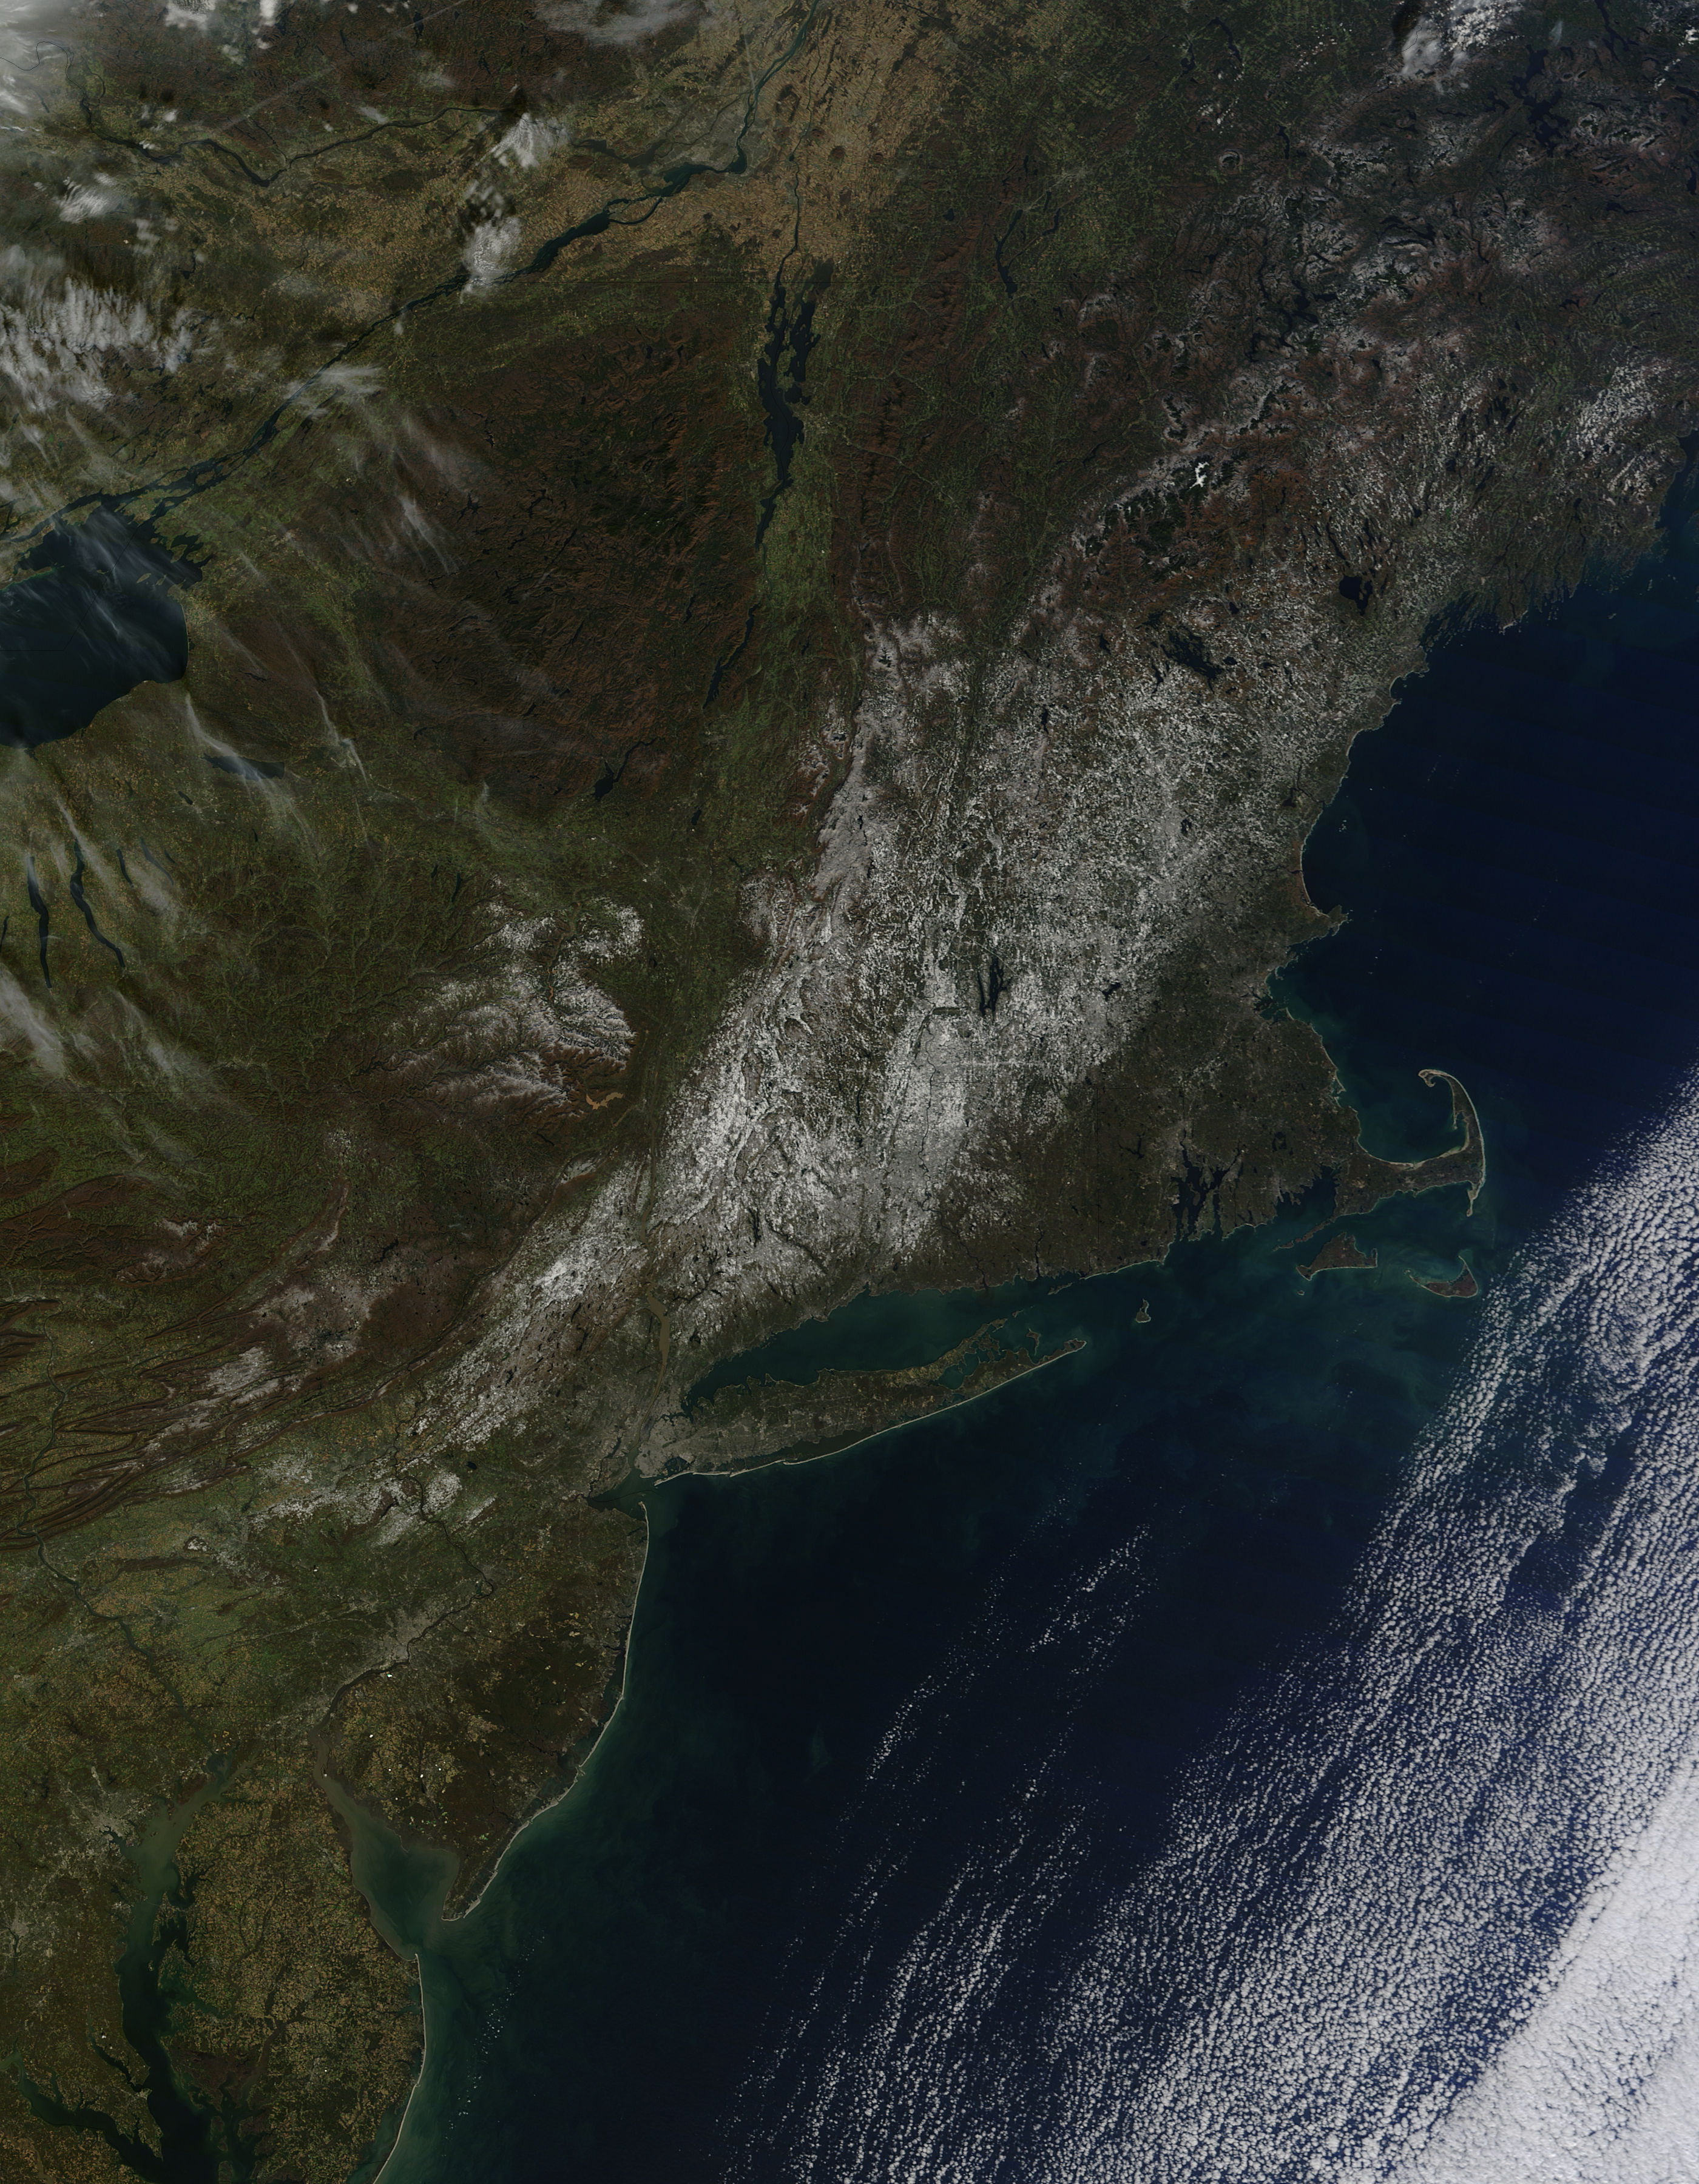

Satellite Sees Remaining Northeast Snowfall, Connecticut Still Recovering

Last weekend's late October snow may have melted in Maryland, Delaware, parts of Pennsylvania and New Jersey, but residents in north central Connecticut are still dealing with the effects of the storm. According to Connecticut Light and Power, 430,868 residents were still without power today, Nov. 3, 2011. For estimated restoration times, visit their website at: www.cl-p.com/stormcenter/estimates/. A late October snowstorm from a Nor'easter blanketed the eastern U.S. from West Virginia to Maine and broke records the weekend before Halloween Monday. NASA's Aqua satellite flew over the region on October 30 after the snow was ending in New England and captured the ghostly blanket of white. When NASA's Aqua satellite passed over the northeastern U.S. on November 2, 2011 at 2:00 p.m. EDT, the Moderate Resolution Imaging Spectroradiometer (MODIS) instrument captured a detailed image of the remaining snowfall. Snow still covers the ground in western and central Connecticut, southeastern New York, western and central Massachusetts, and parts of Vermont, New Hampshire and Maine. Over the Atlantic, cirrocumulus clouds create a diagonal border. The image was created at NASA's Goddard Space Flight Center in Greenbelt, Md.

Credit: NASA Goddard MODIS Rapid Response Team